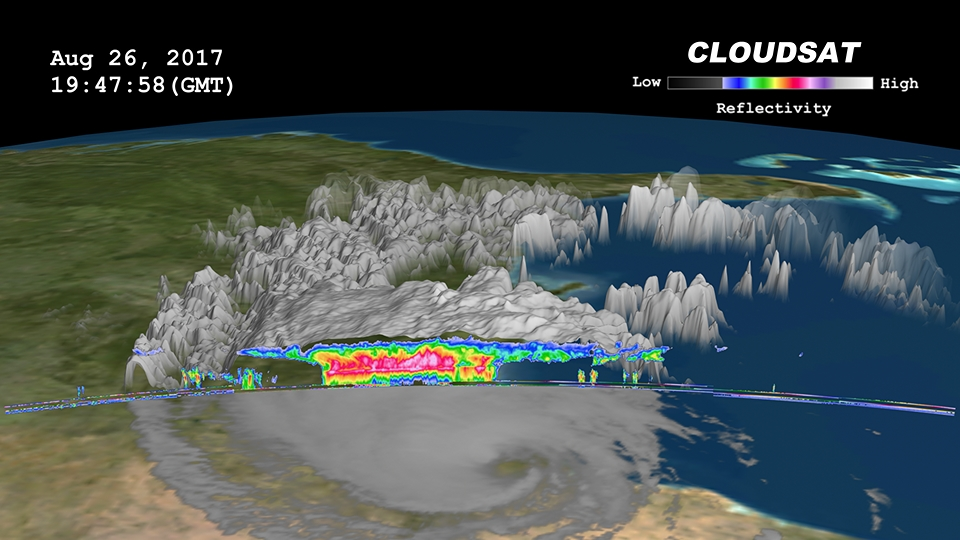

NASA’s CloudSat Sees Tropical Storm Harvey in 3D

NASA’s CloudSat satellite flew over then-Tropical Storm Harvey on Aug. 26, 2017, at 2:45 p.m. CDT (19:45 UTC) as the storm was nearly stationary over south Texas. At that time, Harvey contained estimated maximum sustained winds of 69 miles per hour (60 knots). CloudSat flew over Harvey northeast of the storm center through an area of moderate to heavy rainfall in the outer rainbands. As seen in the image and animation, large amounts of liquid and ice water (denoted by the red and pink colors) are visible beneath the cloud tops. The lack of a radar signal (attenuation) beneath the melting layer (located around 3 miles, or 5 kilometers, above ground) can be seen in the heavier areas of precipitation, since CloudSat’s cloud profiling radar (CPR) signal dampens when precipitation particles are larger than 0.12 inches (3 millimeters) in size. Smaller cumulus and cumulonimbus clouds are seen north of the area of moderate to heavy precipitation. The cirrus canopy (anvil clouds) extends outward from the storm system (shown in blue and green colors).

CloudSat is a satellite mission designed to measure the vertical structure of clouds from space. The radar data produces detailed images of cloud structures which will contribute to a better understanding of clouds and climate. Quicklook Images can viewed at the CloudSat Data Processing Center.

Credit: NASA/JPL-Caltech/CIRA